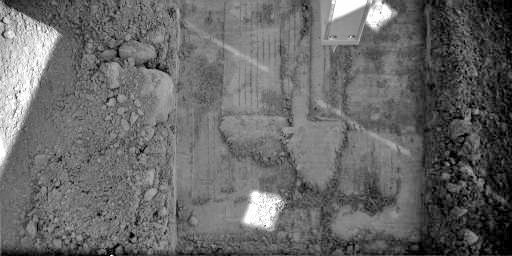

Snow White 5 Trench

This image was acquired by NASA’s Phoenix Mars Lander’s Robotic Arm Camera on the 35th Martian day of the mission, or Sol 34 (June 29, 2008), after the May 25, 2008, landing. This image shows the trench informally called “Snow White 5.” The trench is 4-to-5 centimeters (about 1.5-to-1.9 inches) deep, 24 centimeters (about 9 inches) wide and 33 centimeters (13 inches) long.

Snow White 5 is Phoenix’s current active digging area after additional trenching, grooming, and scraping by Phoenix’s Robotic Arm in the last few sols to trenches informally called Snow White 1, 2, 3, and 4. Near the top center of the image is the Robotic Arm’s Thermal and Electrical Conductivity Probe.

Snow White 5 is located in a patch of Martian soil near the center of a polygonal surface feature, nicknamed “Cheshire Cat.” The digging site has been named “Wonderland.”

This image has been enhanced to brighten shaded areas.

The Phoenix Mission is led by the University of Arizona, Tucson, on behalf of NASA. Project management of the mission is by NASA’s Jet Propulsion Laboratory, Pasadena, Calif. Spacecraft development is by Lockheed Martin Space Systems, Denver.

Photojournal Note: As planned, the Phoenix lander, which landed May 25, 2008 23:53 UTC, ended communications in November 2008, about six months after landing, when its solar panels ceased operating in the dark Martian winter.

Credit: NASA/JPL-Caltech/University of Arizona/Max Planck Institute